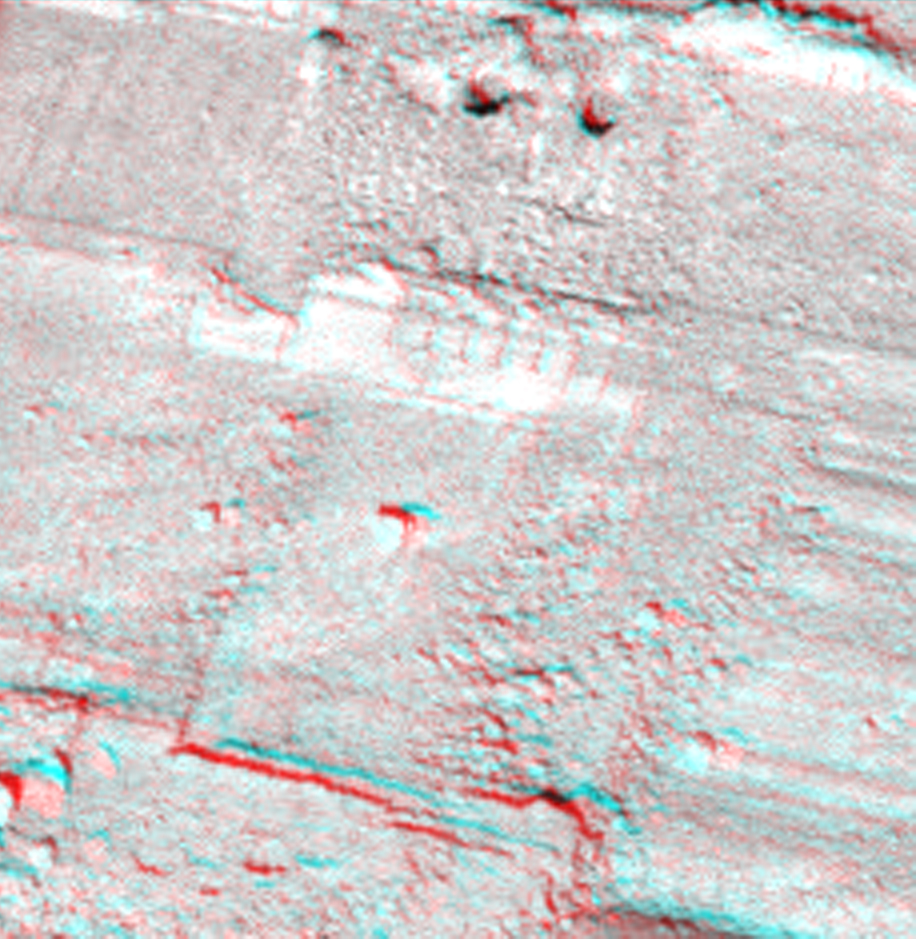

Two Holes from Using Rasp in ‘Snow White’ (Stereo)

This view from the Surface Stereo Imager on NASA’s Phoenix Mars Lander shows a portion of the trench informally named “Snow White,” with two holes near the top of the image that were produced by the first test use of Phoenix’s rasp to collect a sample of icy soil.

The test was conducted on July 15, 2008, during the 50th Martian day, or sol, since Phoenix landed, and the image was taken later the same day. The two holes are about one centimeter (0.4 inch) apart. The image appears three-dimensional when viewed through blue-red glasses.

The Phoenix Mission is led by the University of Arizona, Tucson, on behalf of NASA. Project management of the mission is led by NASA’s Jet Propulsion Laboratory, Pasadena, Calif. Spacecraft development is by Lockheed Martin Space Systems, Denver.

Photojournal Note: As planned, the Phoenix lander, which landed May 25, 2008 23:53 UTC, ended communications in November 2008, about six months after landing, when its solar panels ceased operating in the dark Martian winter.

Credit: NASA/JPL-Caltech/University of Arizona/Texas A&M University